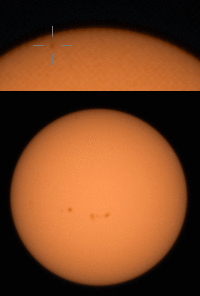

Perseverance Views a Transit of Mercury

NASA’s Perseverance Mars rover used its Mastcam-Z camera to capture Mercury – seen as a tiny speck – passing in front of the Sun on Oct. 28, 2023, the 953th Martian day, or sol, of the mission.

The top portion of the GIF zooms in on the upper part of the Sun seen in Mastcam-Z’s view; the reticle highlights the planet’s transit. The GIF has been sped up 400 times; the portion of Mercury’s transit captured by Mastcam-Z took place in just under an hour.

Arizona State University leads the operations of the Mastcam-Z instrument, working in collaboration with Malin Space Science Systems in San Diego, on the design, fabrication, testing, and operation of the cameras, and in collaboration with the Niels Bohr Institute of the University of Copenhagen on the design, fabrication, and testing of the calibration targets.

A key objective for Perseverance’s mission on Mars is astrobiology, including the search for signs of ancient microbial life. The rover will characterize the planet’s geology and past climate, pave the way for human exploration of the Red Planet, and be the first mission to collect and cache Martian rock and regolith (broken rock and dust).

The Mars 2020 Perseverance mission is part of NASA’s Moon to Mars exploration approach, which includes Artemis missions to the Moon that will help prepare for human exploration of the Red Planet.

NASA’s Jet Propulsion Laboratory, which is managed for the agency by Caltech in Pasadena, California, built and manages operations of the Perseverance rover.

Space Science Institute produced this GIF.

Credit: NASA/JPL-Caltech/ASU/MSSS/SSI